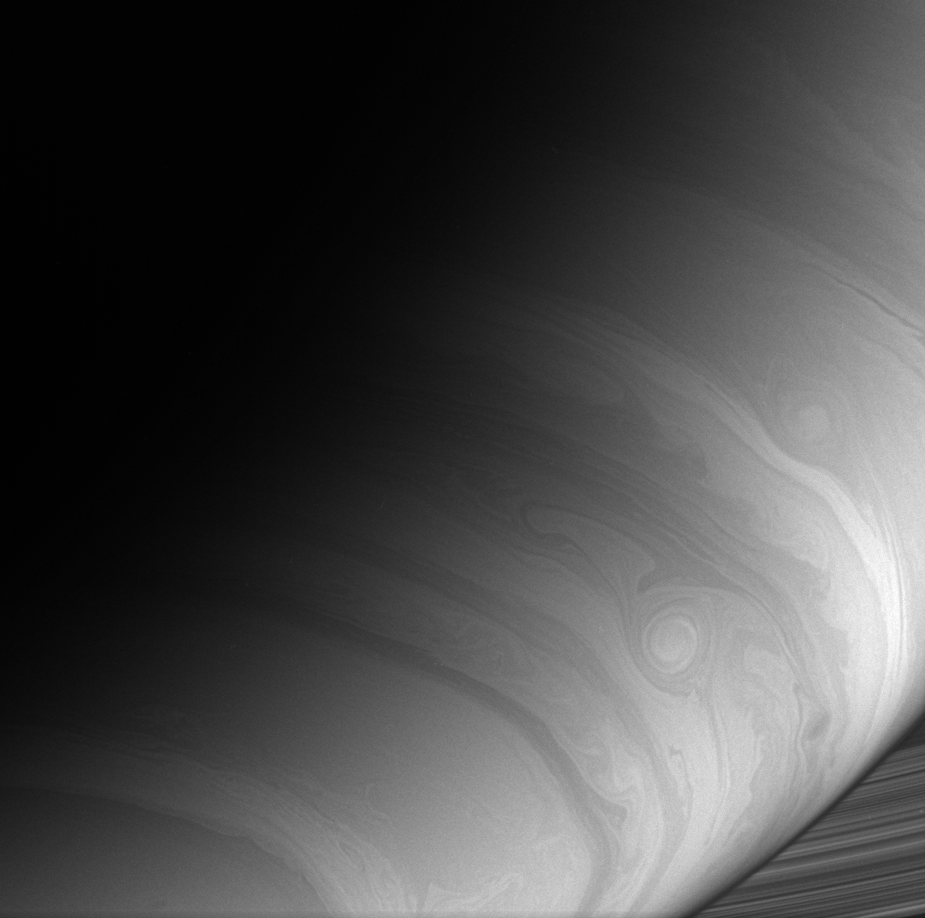

Cloud Lanes

The Cassini spacecraft captures the ripples, loops and storms that swirl in Saturn’s east-west flowing cloud bands.

The image was taken with the Cassini spacecraft wide-angle camera using a spectral filter sensitive to wavelengths of infrared light centered at 728 nanometers. The view was obtained on Dec. 13, 2006 at a distance of approximately 775,000 kilometers (482,000 miles) from Saturn. Image scale is 43 kilometers (27 miles) per pixel.

The Cassini-Huygens mission is a cooperative project of NASA, the European Space Agency and the Italian Space Agency. The Jet Propulsion Laboratory, a division of the California Institute of Technology in Pasadena, manages the mission for NASA’s Science Mission Directorate, Washington, D.C. The Cassini orbiter and its two onboard cameras were designed, developed and assembled at JPL. The imaging operations center is based at the Space Science Institute in Boulder, Colo.

Credit: NASA/JPL/Space Science Institute